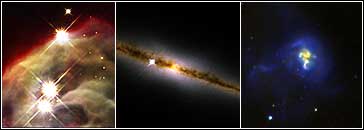

Composite Imageof the Cone Nebula, Edge-On Galaxy NGC 4013, and Galaxy IRAS 19297-0406

Object Name: Cone Nebula, NGC 4013, IRAS 19297-0406
Instrument: HST/NICMOS/NIC3 (Cone Nebula), HST/NICMOS/NIC3 (NGC4013), and HST/NICMOS/NIC2 (IRAS 19297-0406)
Filters: Cone Nebula image F110W (J-band), F160W (H-band), F187N (Paschen-alpha) NGC 4013 image F110W (J-band), F160W (H-band), F187N (Paschen-alpha) IRAS 19297-0406 image NICMOS/NIC3: F110W (J-band), F160W (H-band) ACS/WFC: F606W (V) ACS/HRD: F330W (U)

Credit: NASA, The NICMOS Group (STScI, ESA) and The NICMOS Science Team (Univ. of Arizona)